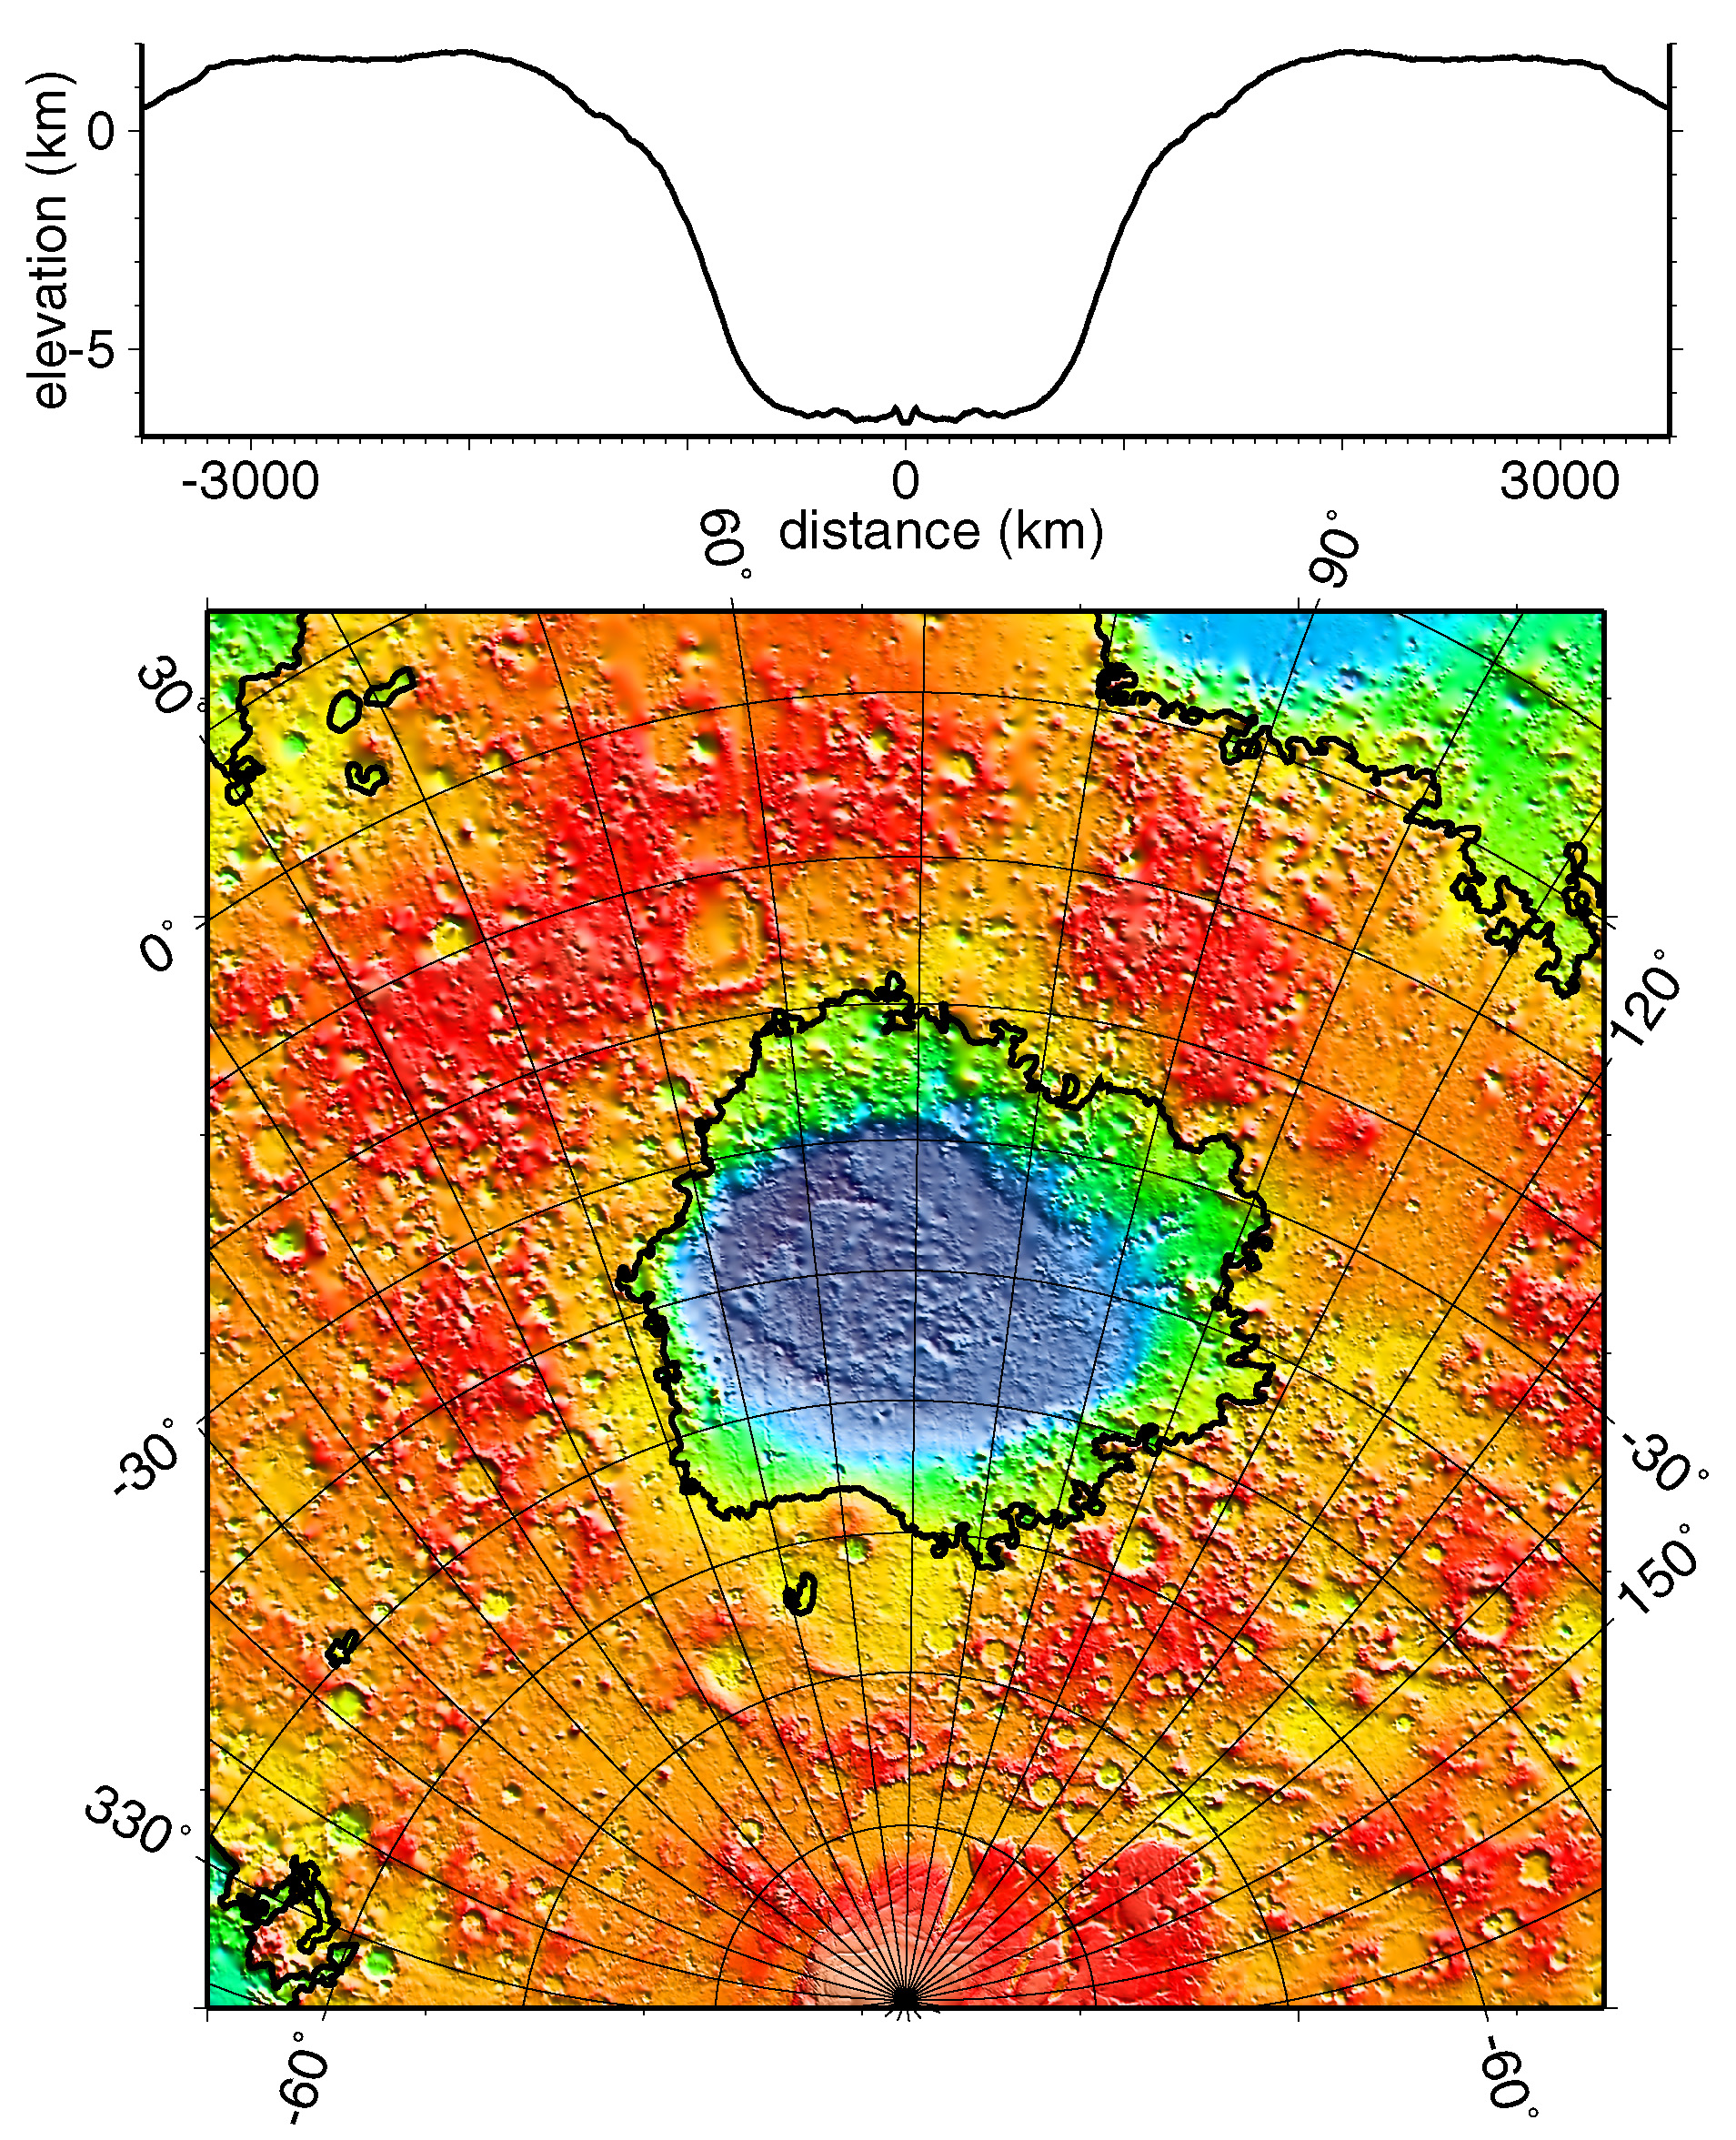

Regional Topographic Model of the Hellas Basin

Regional topographic model of the Hellas basin. (Top) Azimuthally-averaged radial topography used in the calculation of infilling the basin with surrounding material postulated to have been excavated from it. (Bottom) Color-coded topography plotted in an equal-area projection. The black lines correspond to zero-elevation contours.

Credit: NASA/JPL/GSFC